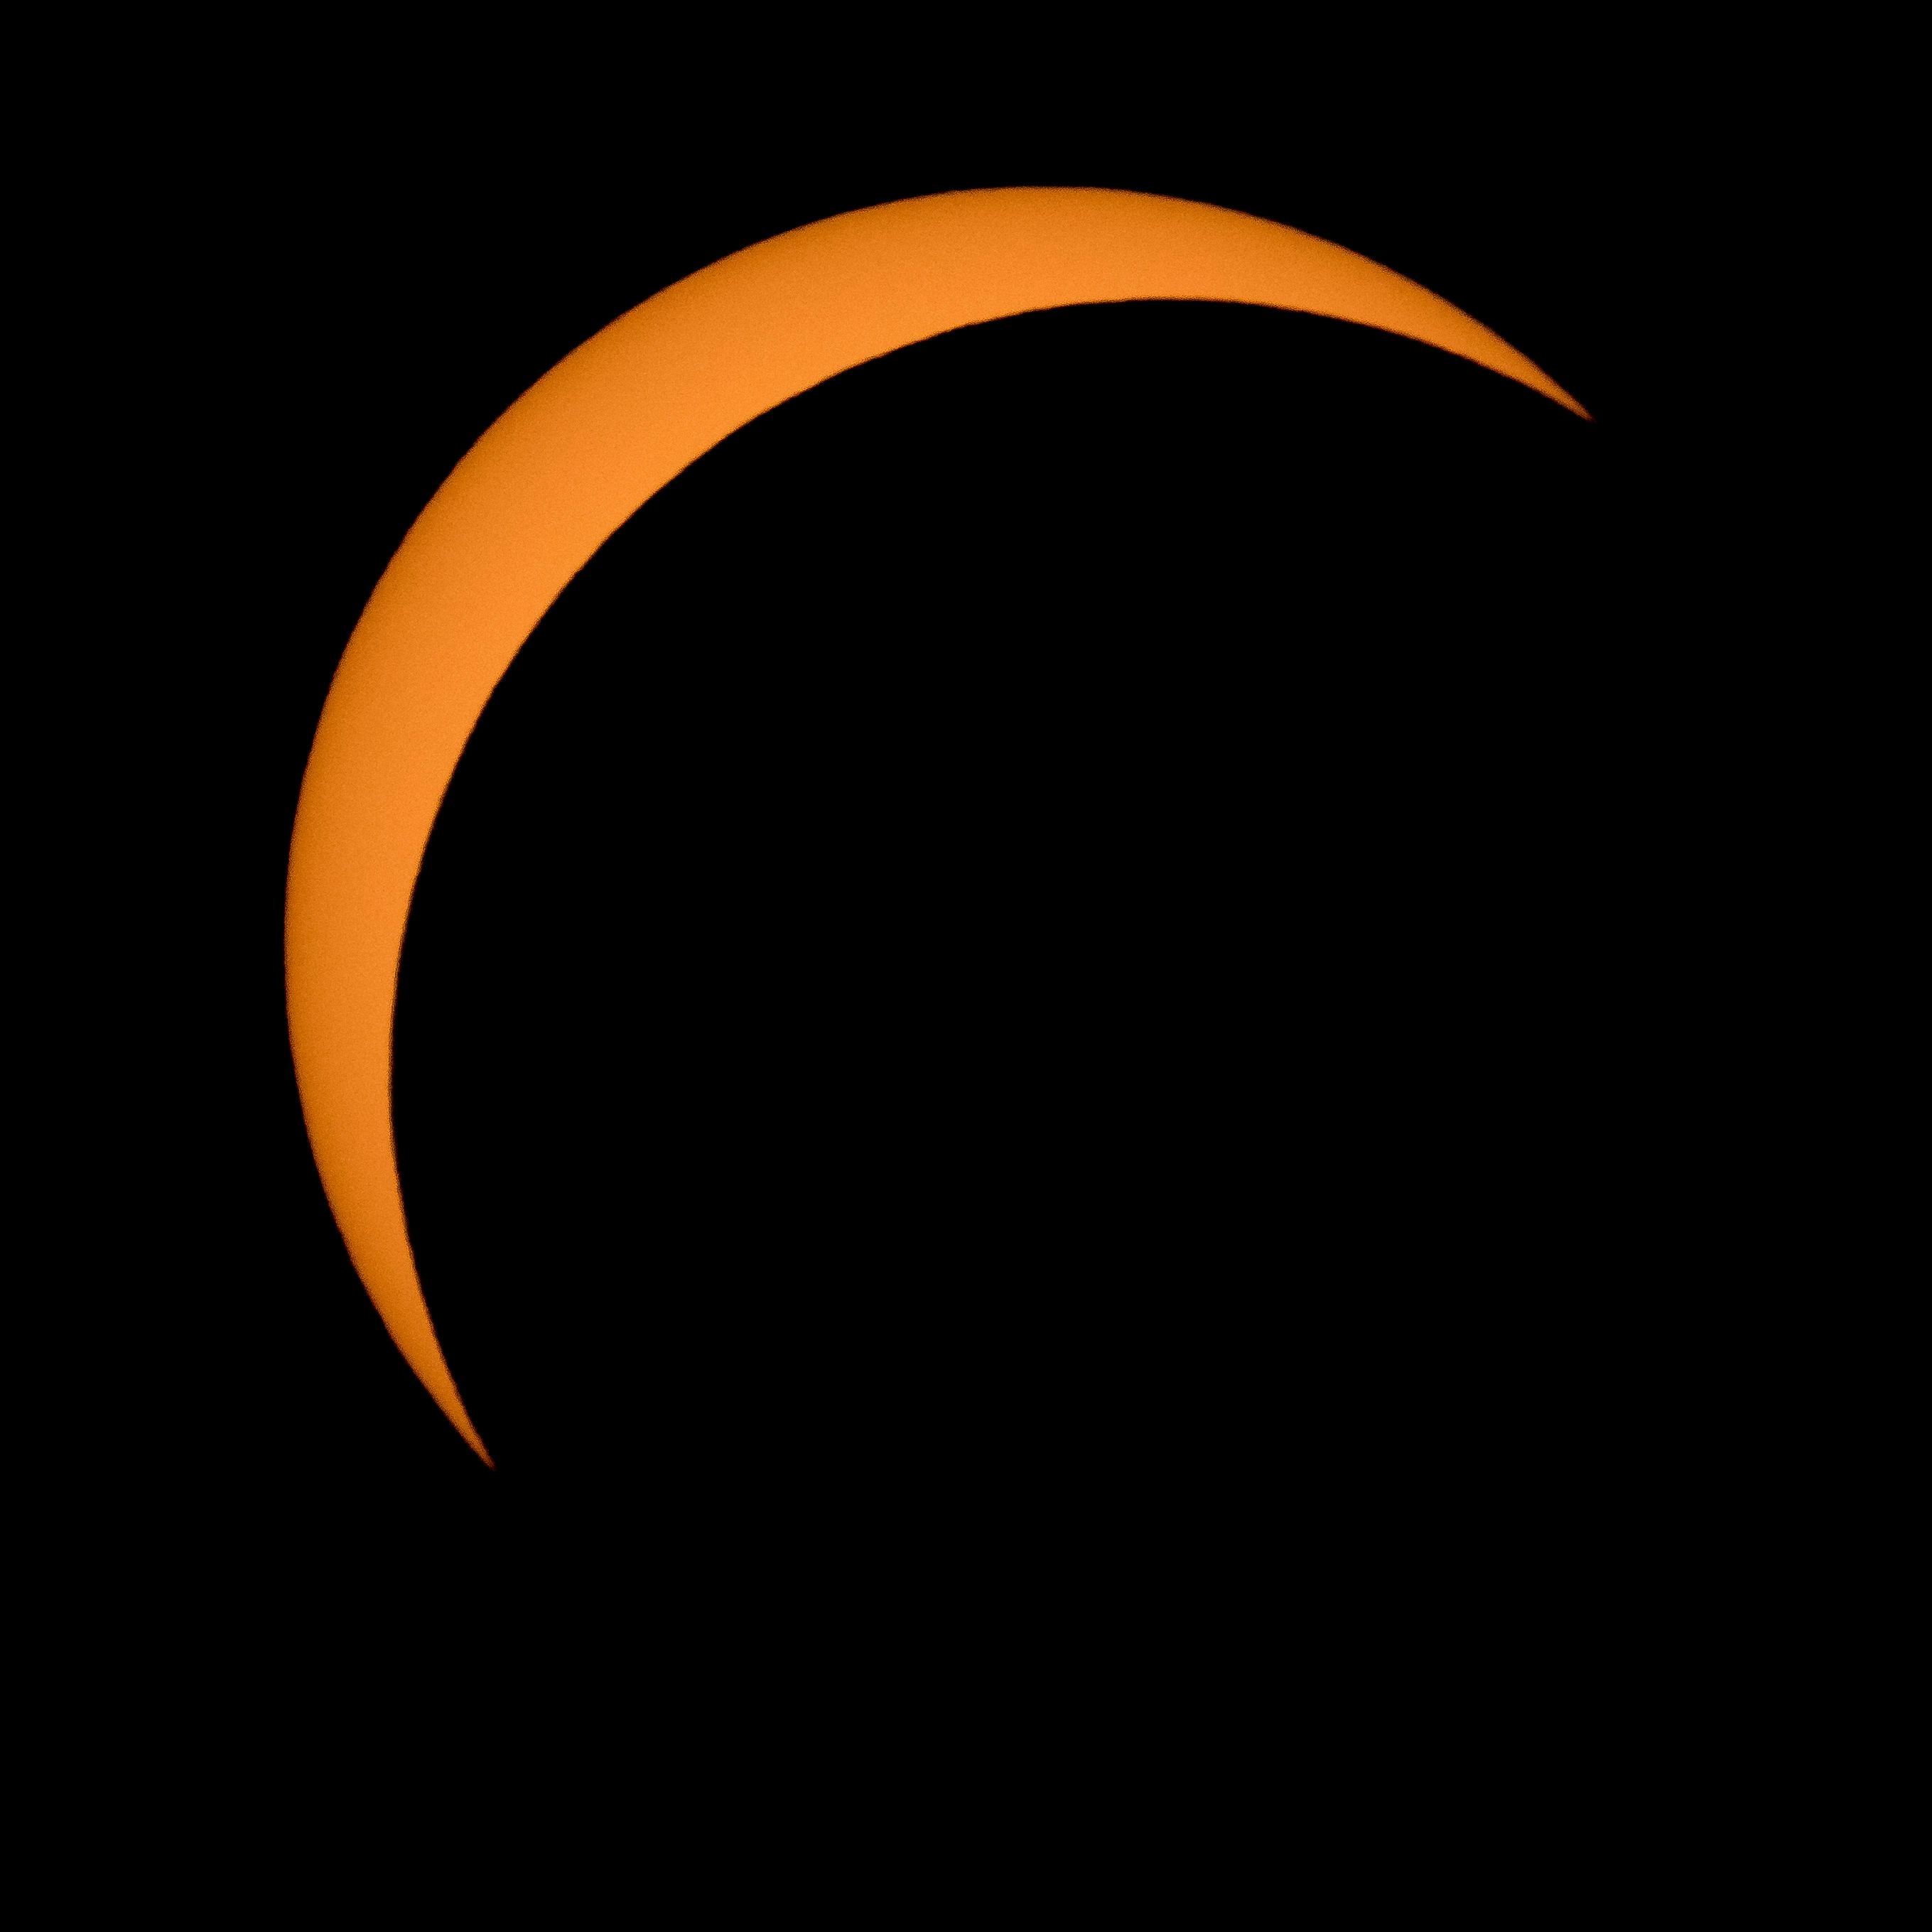

2017 Total Solar Eclipse

The Moon is seen passing in front of the Sun during a solar eclipse from Ross Lake, Northern Cascades National Park, Washington on Monday, Aug. 21, 2017. A total solar eclipse swept across a narrow portion of the contiguous United States from Lincoln Beach, Oregon to Charleston, South Carolina. A partial solar eclipse was visible across the entire North American continent along with parts of South America, Africa, and Europe.

Credit: NASA/Bill Ingalls